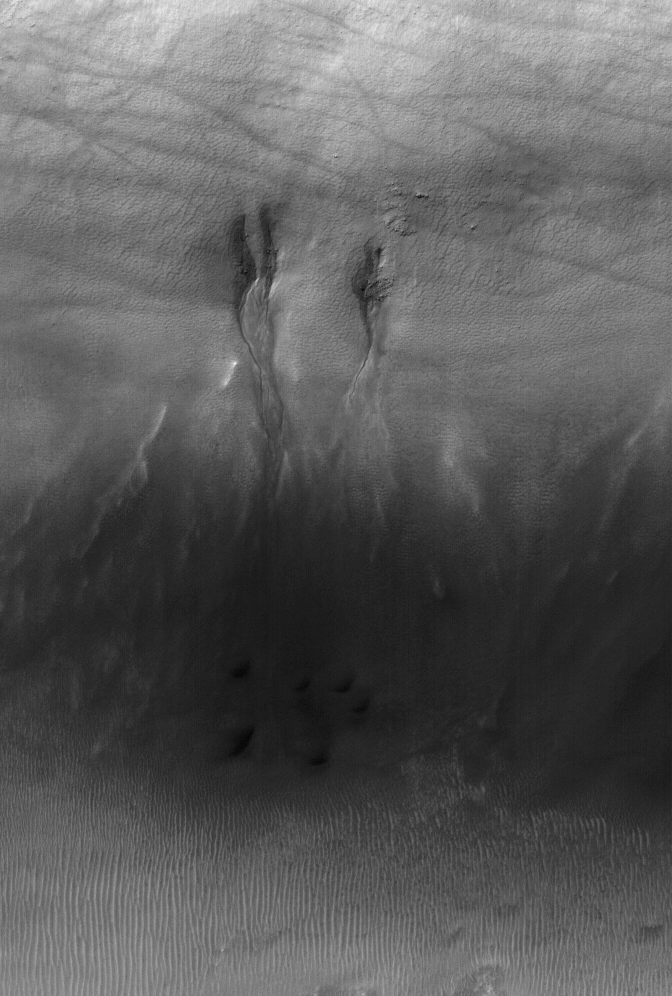

Breaking Trail

25 May 2006
This Mars Global Surveyor (MGS) Mars Orbiter Camera (MOC) image shows gullies in the north wall of a crater south of Proctor Crater in Noachis Terra. To form, the gullies might have required liquid water. Dark streaks cutting across the scene were formed by passing dust devils.

Location near: 51.4°S, 331.4°W
Image width: ~3 km (~1.9 mi)
Illumination from: upper left
Season: Southern Summer

Credit: NASA/JPL/Malin Space Science Systems